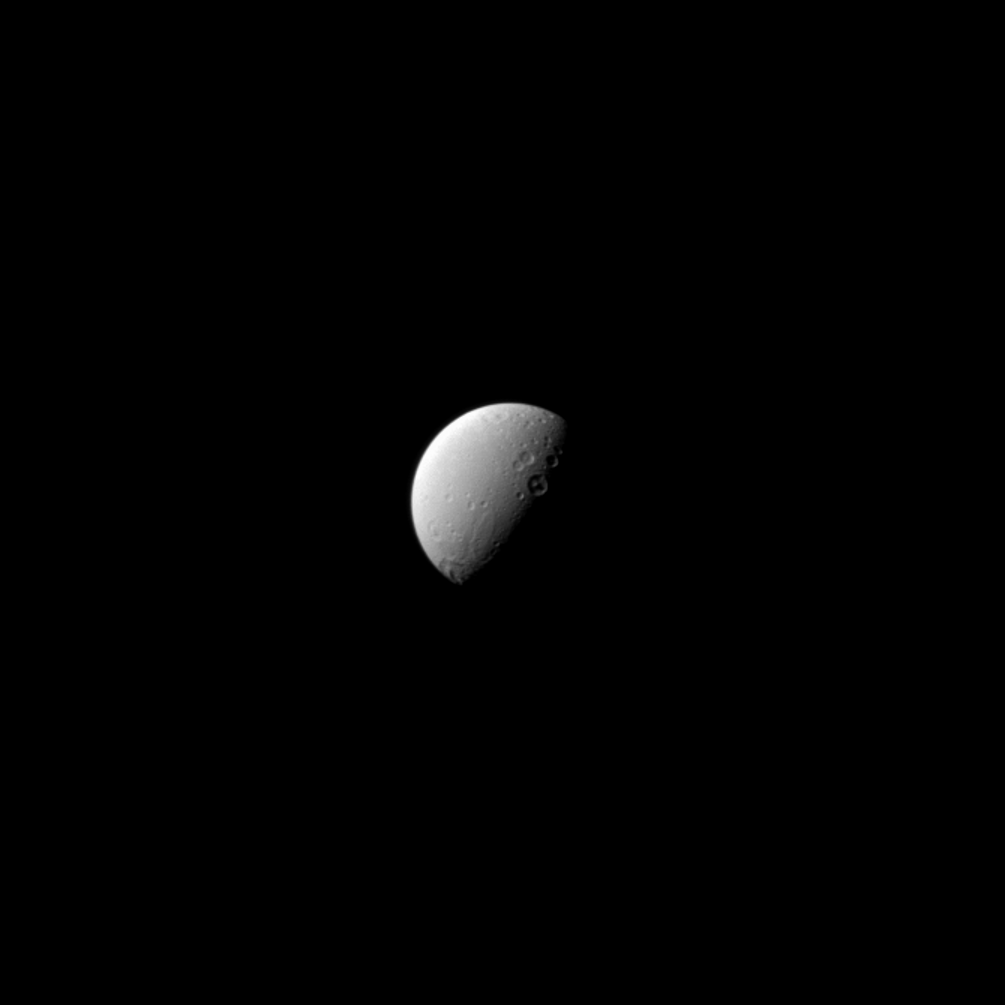

Dione From a Distance

Like their semi-divine namesakes, Dione’s twin craters Romulus and Remus (just above-right of center) stand together. Dido, the larger crater featuring a central peak, lies just to the southeast on the day/night terminator.

Lit terrain seen here is on the Saturn-facing hemisphere of Dione. North on Dione is up. The image was taken in visible light with the Cassini spacecraft narrow-angle camera on April 28, 2013.

The view was obtained at a distance of approximately 870,000 miles (1.4 million kilometers) from Dione and at a Sun-Dione-spacecraft, or phase, angle of 77 degrees. Image scale is 5 miles (8 kilometers) per pixel in the original image. This image has been zoomed in by a factor of 1.5 to enhance clarity.

The Cassini-Huygens mission is a cooperative project of NASA, the European Space Agency and the Italian Space Agency. The Jet Propulsion Laboratory, a division of the California Institute of Technology in Pasadena, manages the mission for NASA’s Science Mission Directorate, Washington, D.C. The Cassini orbiter and its two onboard cameras were designed, developed and assembled at JPL. The imaging operations center is based at the Space Science Institute in Boulder, Colo.

Credit: NASA/JPL-Caltech/Space Science Institute